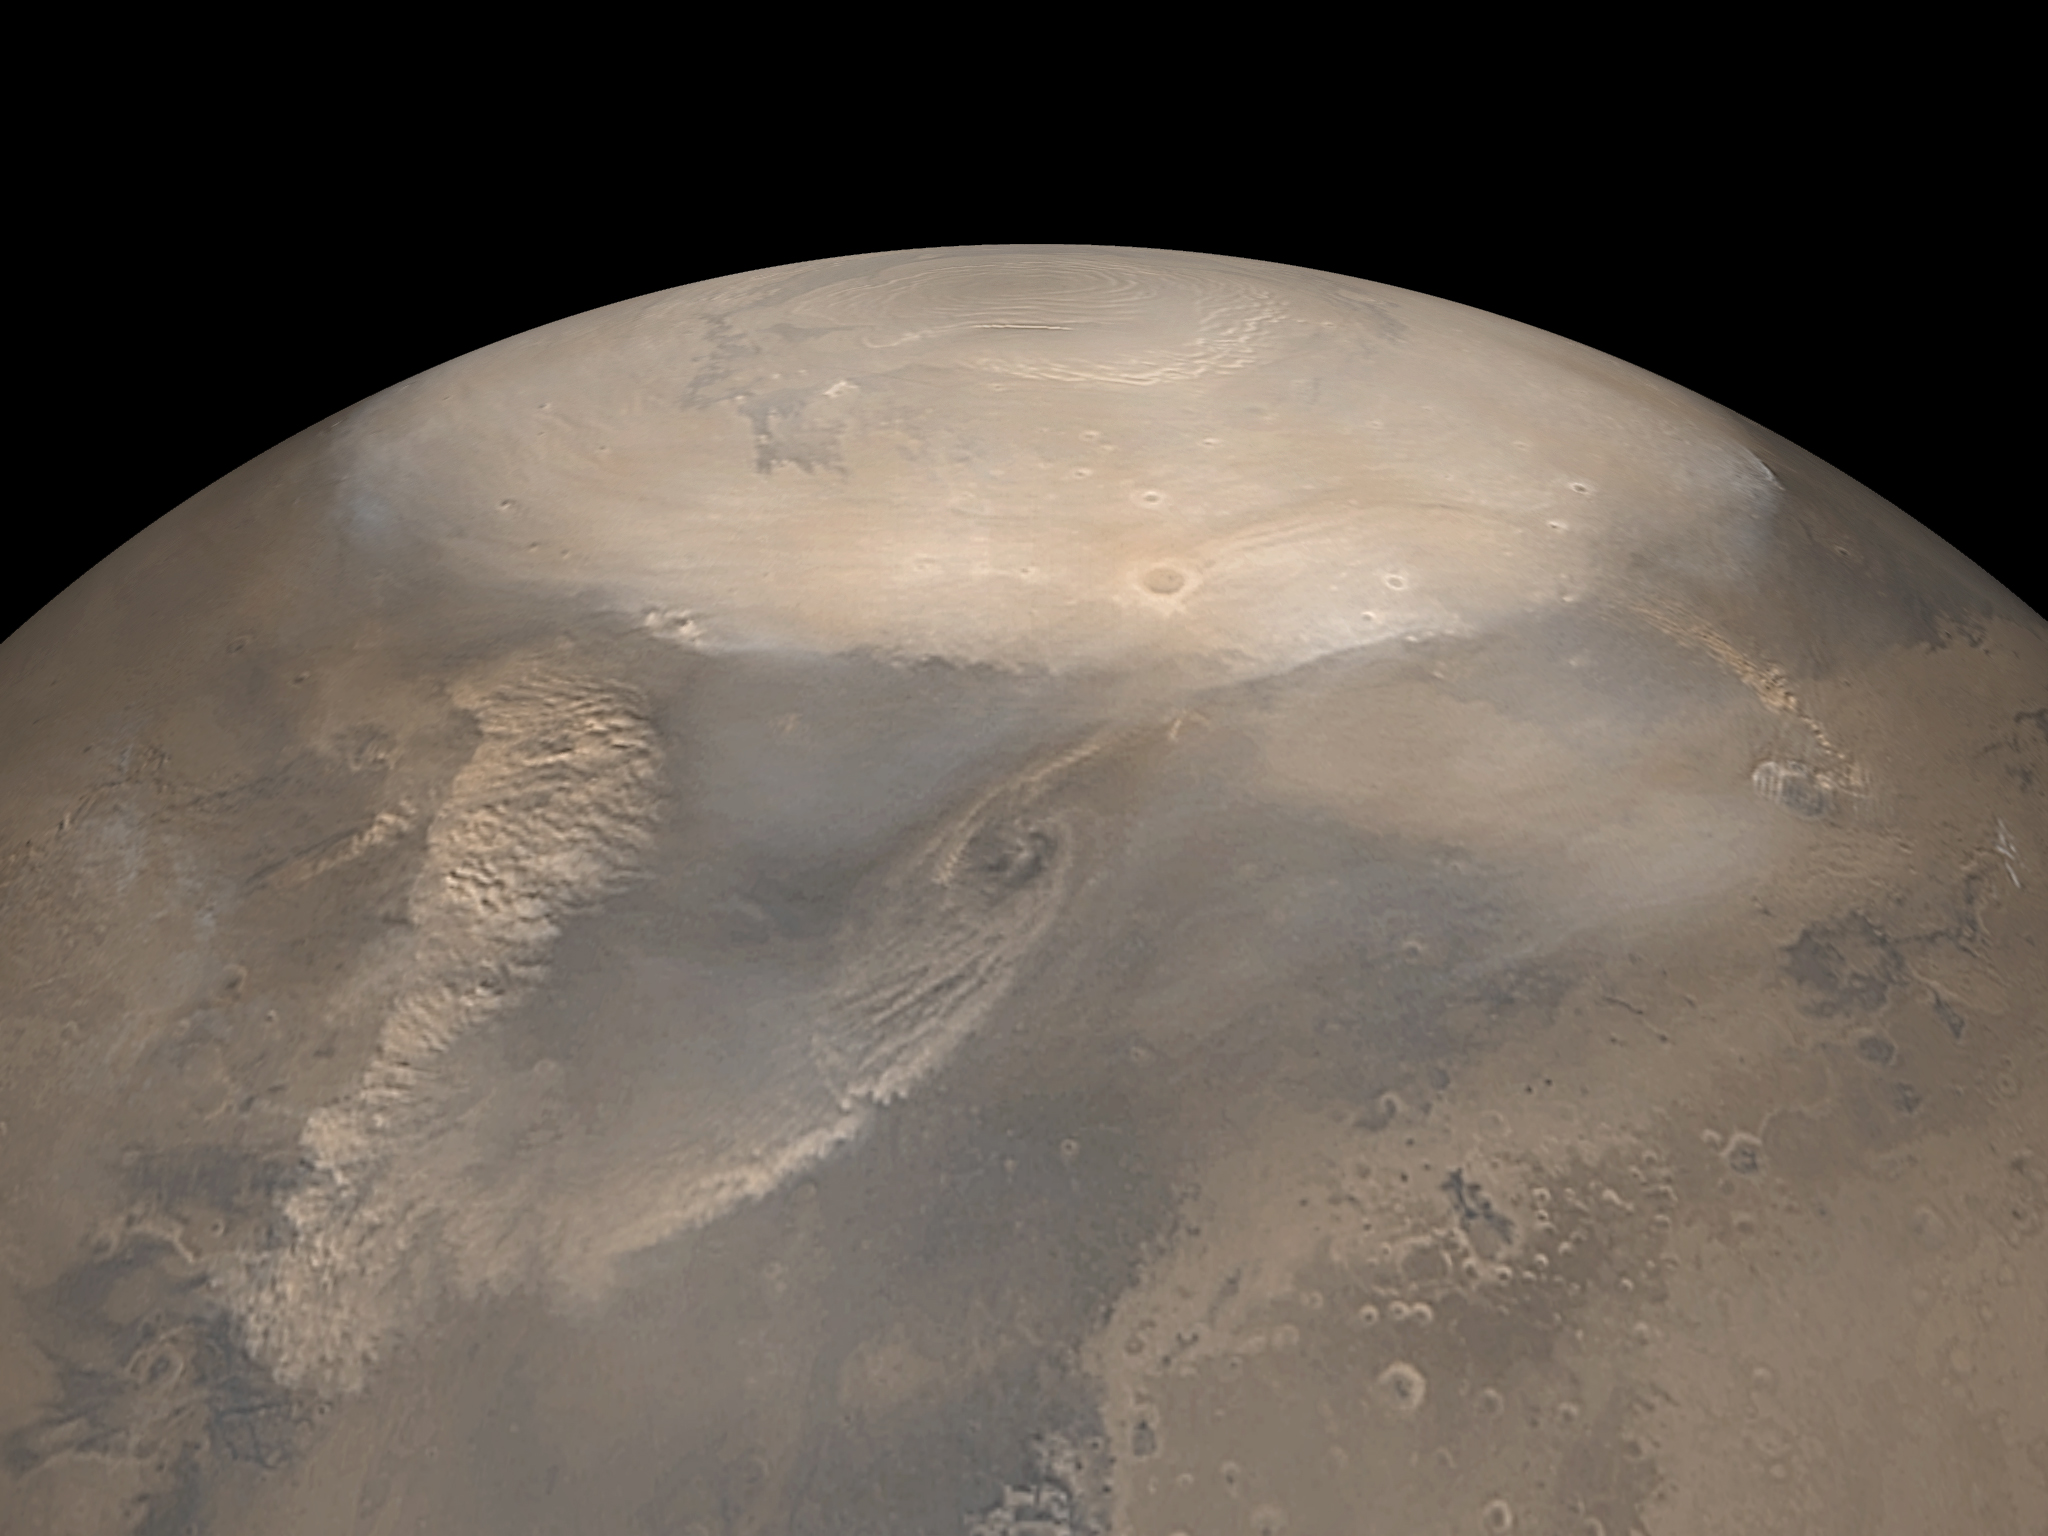

Springtime North Polar Dust Storms

MGS MOC Release No. MOC2-321, 12 December 2002

As on the Earth, many severe storms brew in the martian polar regions. Here, temperature contrasts between the cold carbon dioxide (“dry ice”) seasonal frost cap and the warm ground adjacent to it–combined with a flow of cool polar air evaporating off the cap–sweeps up dust and funnels it into swirling dust storms along the cap edge. The dust storms shown here were observed during the recent northern spring by the Mars Global Surveyor (MGS) Mars Orbiter Camera (MOC) in May 2002. The picture is a mosaic of daily global images from the MOC wide angle cameras. The north polar cap is the bright, frosty surface at the top.

Credit: NASA/JPL/MSSS